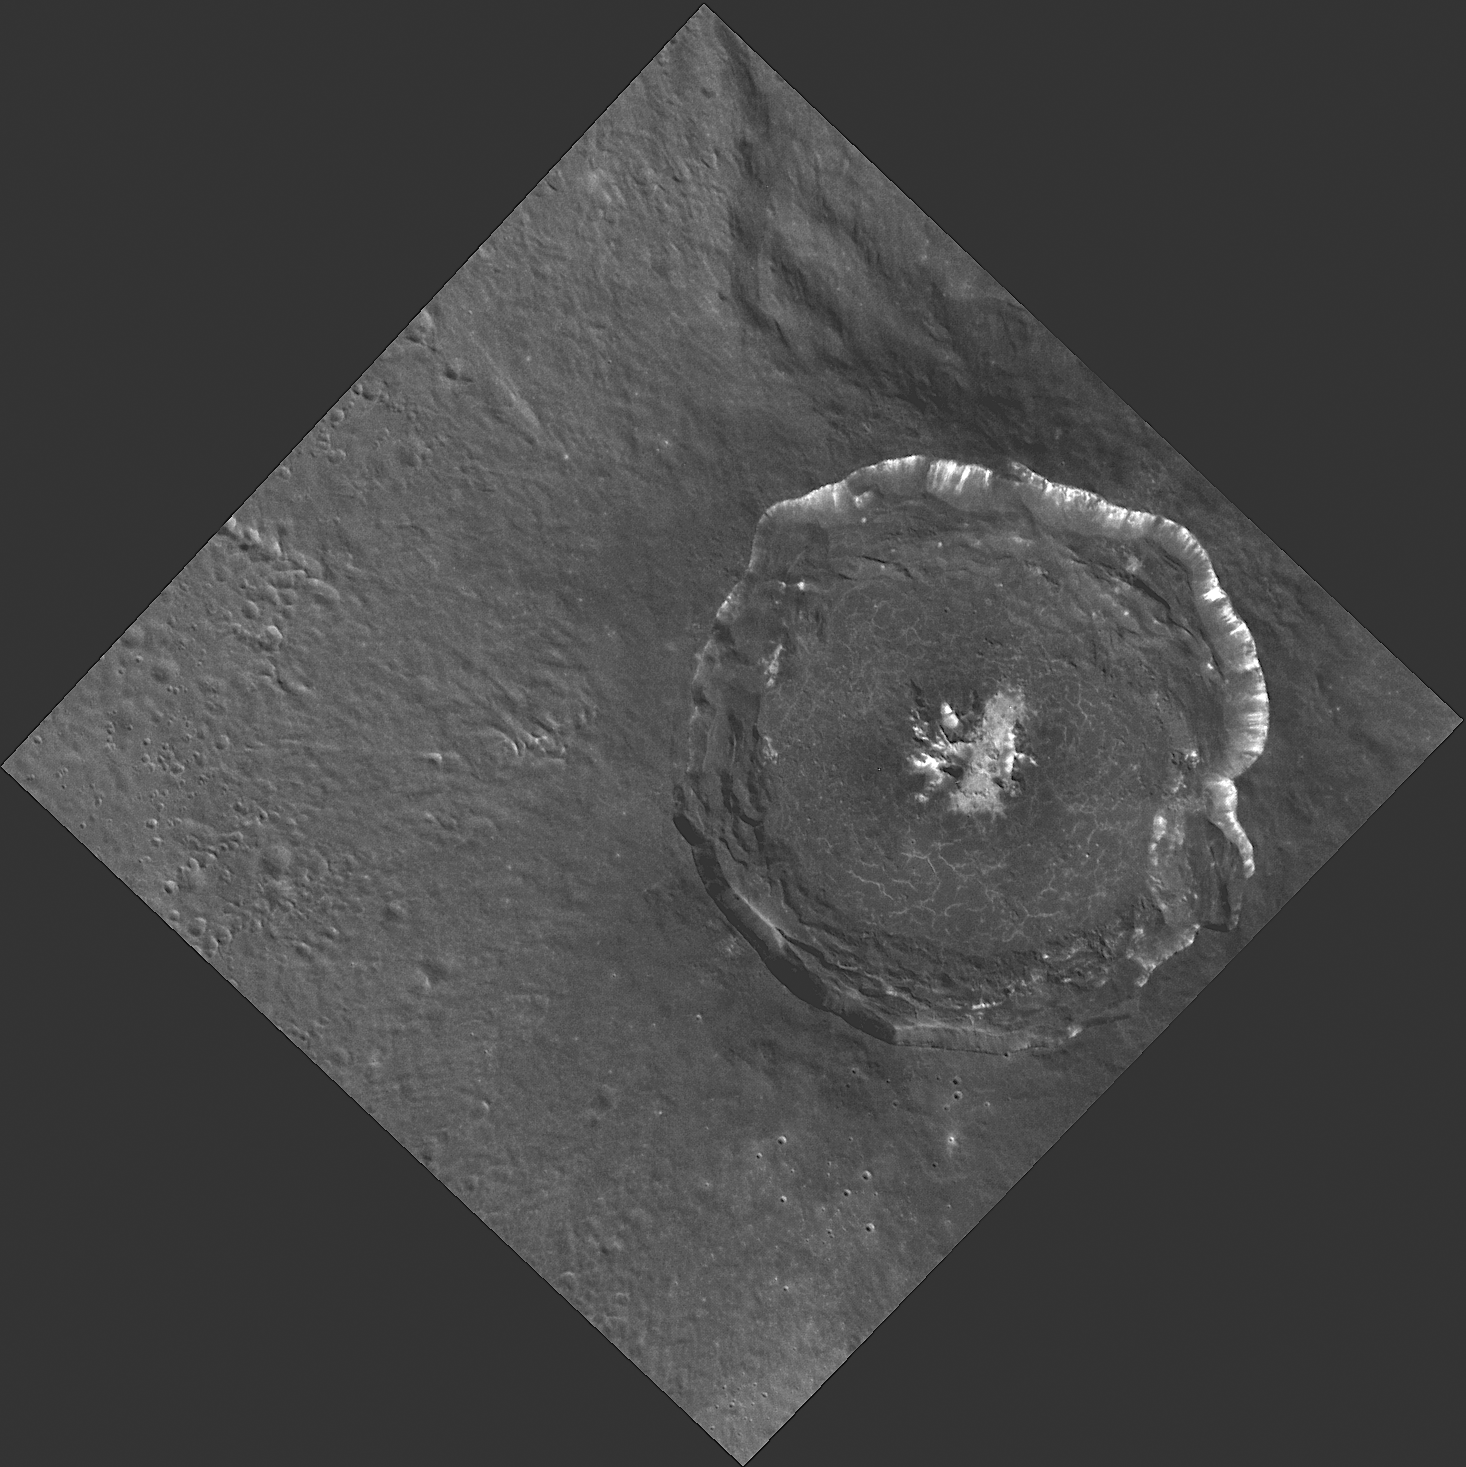

What Happens in Degas Stays in Degas

This WAC image provides an extraordinary view of the crater Degas (pronounced duh-GAH), named for the French Impressionistic artist Edgar Degas. The crater’s floor contains cracks that formed as the pool of impact melt cooled and shrank. The high-reflectance material on the walls and in the central portion of the crater probably has a composition distinct from that of the crater floor and surroundings. The illumination conditions and down-slope movement of eroded material exposing fresh rock also contribute to the bright appearance. A color image of part of Degas was featured in the June 16, 2011 NASA MESSENGER press conference.

This image was acquired as a high-resolution targeted observation. Targeted observations are images of a small area on Mercury’s surface at resolutions much higher than the 250-meter/pixel (820 feet/pixel) morphology base map or the 1-kilometer/pixel (0.6 miles/pixel) color base map. It is not possible to cover all of Mercury’s surface at this high resolution during MESSENGER’s one-year mission, but several areas of high scientific interest are generally imaged in this mode each week.

The MESSENGER spacecraft is the first ever to orbit the planet Mercury, and the spacecraft’s seven scientific instruments and radio science investigation are unraveling the history and evolution of the Solar System’s innermost planet. Visit the Why Mercury? section of this website to learn more about the key science questions that the MESSENGER mission is addressing.

Date acquired: May 21, 2011
Image Mission Elapsed Time (MET): 214460057
Image ID: 280113
Instrument: Wide Angle Camera (WAC) of the Mercury Dual Imaging System (MDIS)
WAC filter: 9 (996 nanometers)
Center Latitude: 37.12°
Center Longitude: 232.1° E
Resolution: 89 meters/pixel
Scale: Degas is 53 km (33 miles) in diameter.
Incidence Angle: 46.3°
Emission Angle: 7.4°
Phase Angle: 38.9°

These images are from MESSENGER, a NASA Discovery mission to conduct the first orbital study of the innermost planet, Mercury. For information regarding the use of images, see the MESSENGER image use policy.

Credit: NASA/Johns Hopkins University Applied Physics Laboratory/Carnegie Institution of Washington